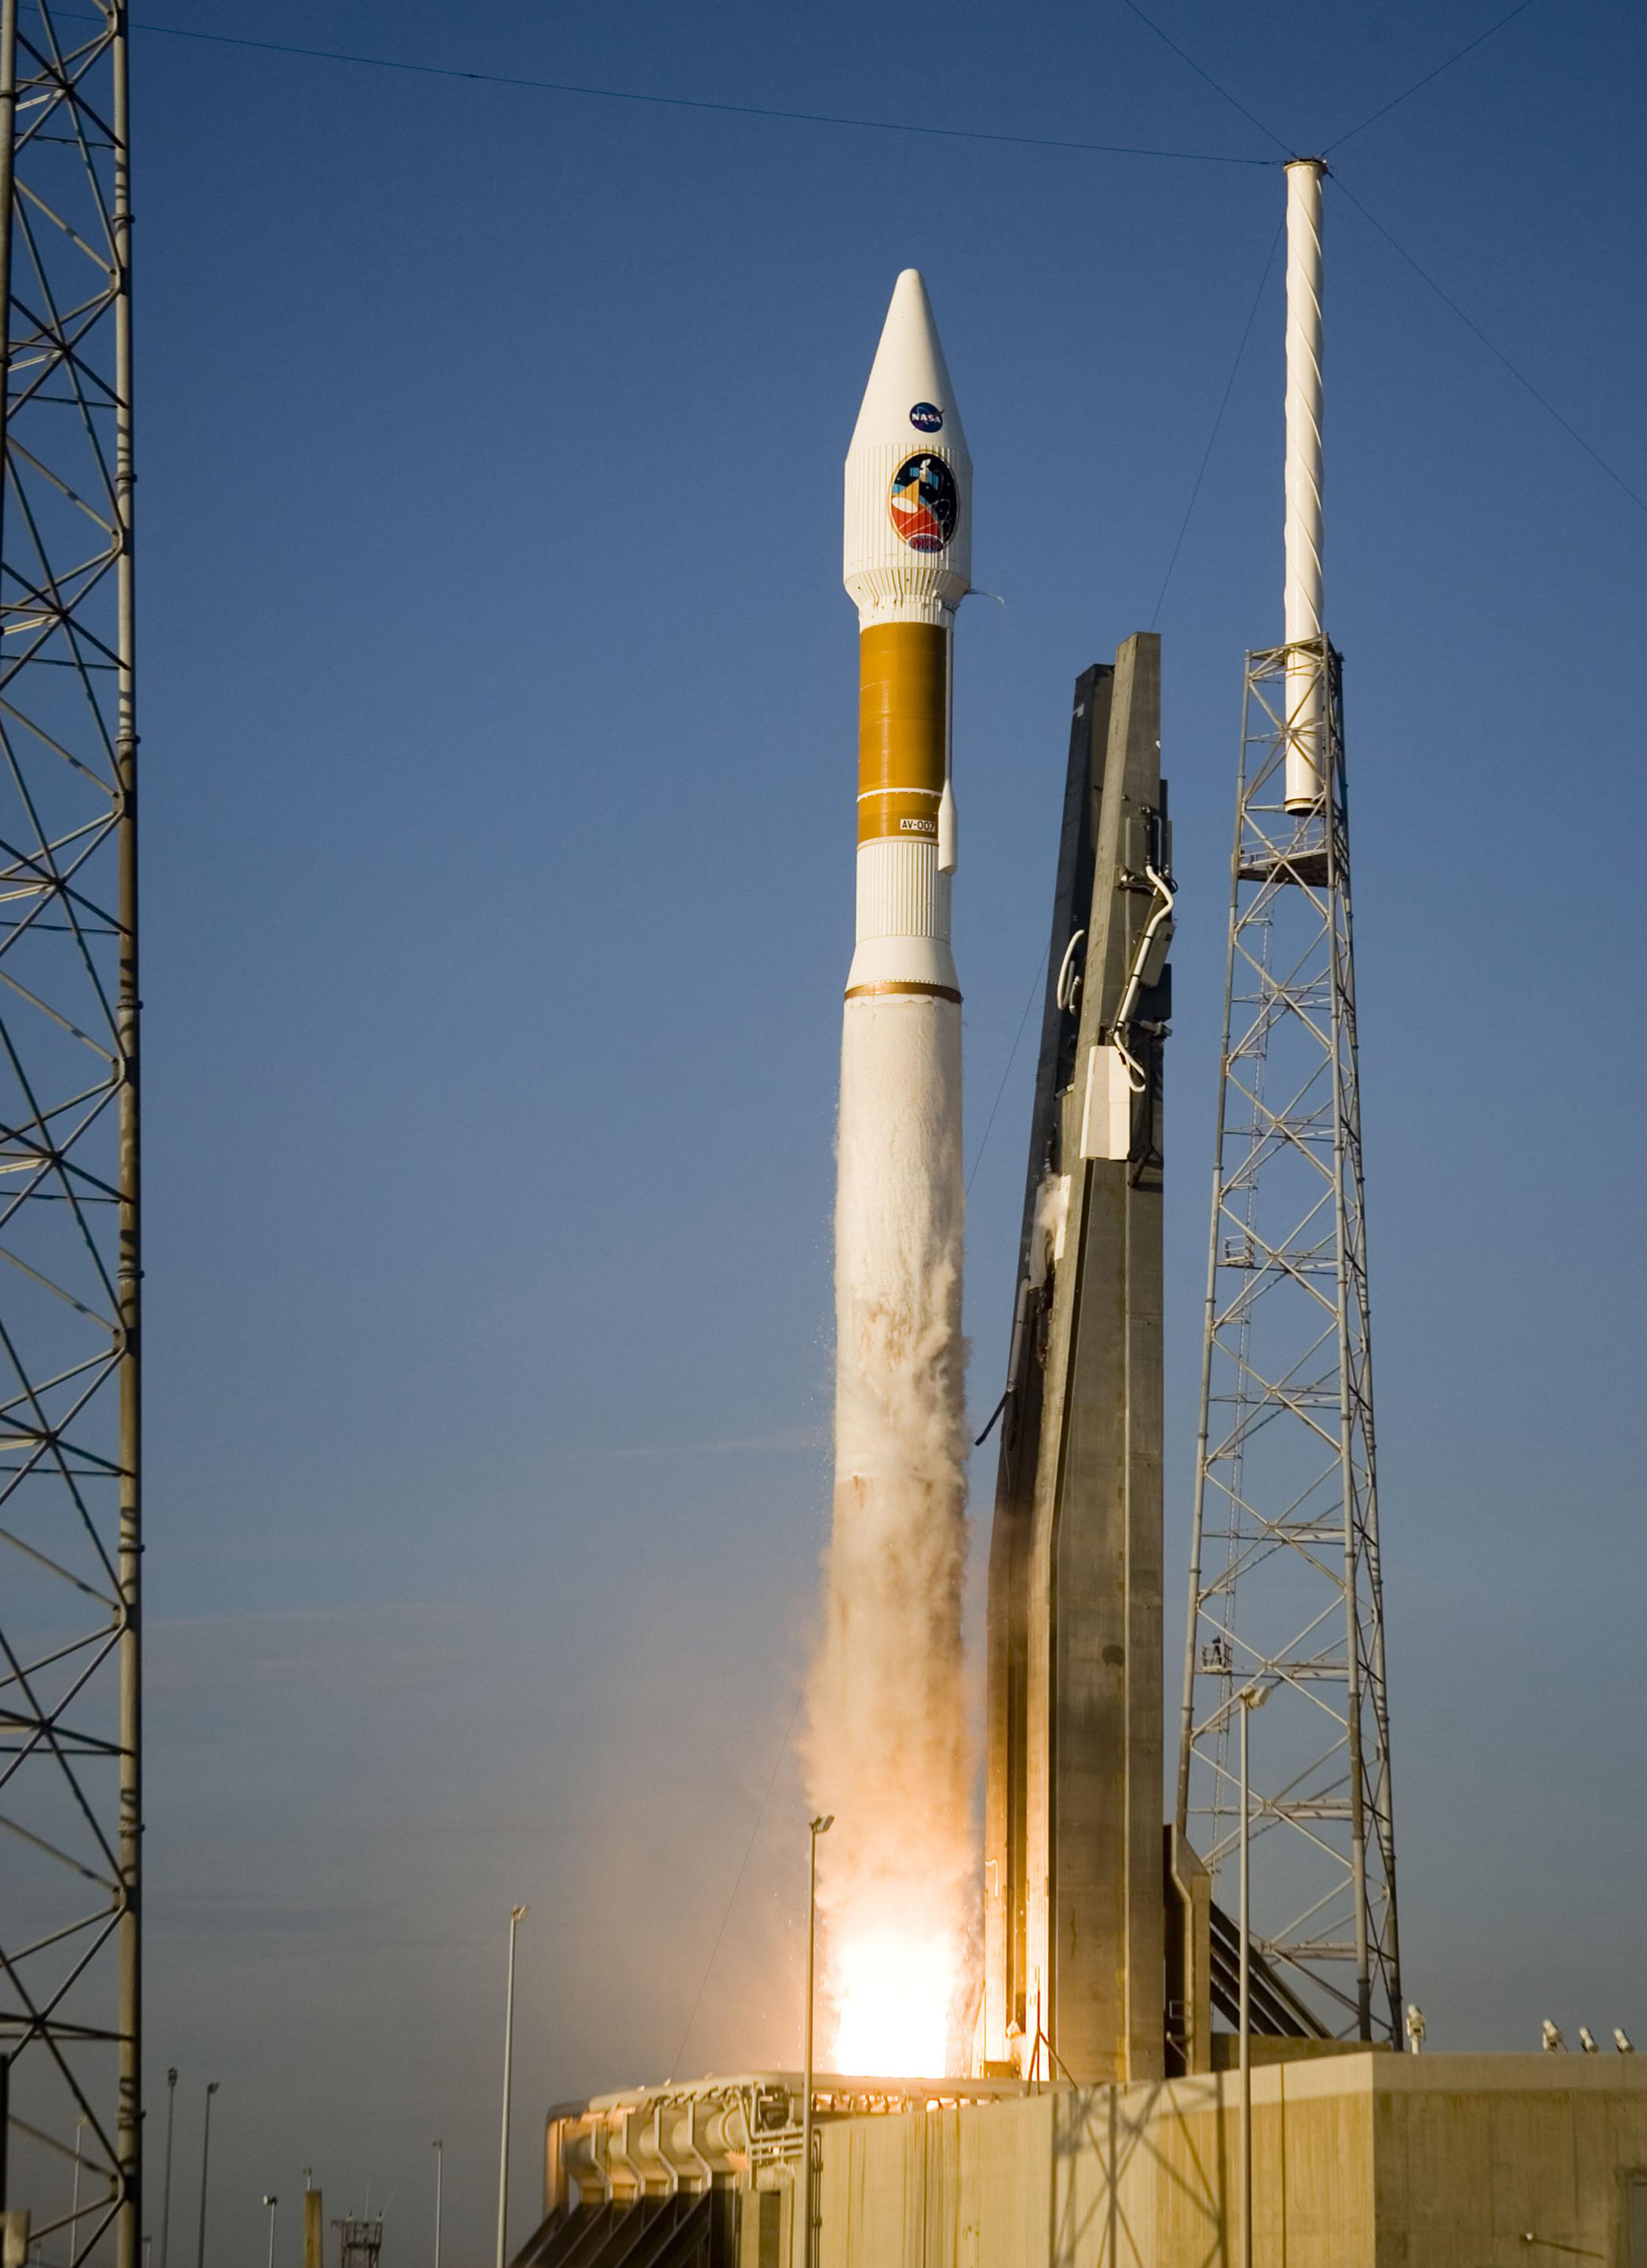

Mars Reconnaissance Orbiter (MRO) Lifts Off

At 7:43 a.m. EDT an Atlas V launch vehicle, 19 stories tall, with a two-ton Mars Reconnaissance Orbiter (MRO) on top, lifts off the pad on Launch Complex 41 at Cape Canaveral Air Force Station in Florida. All systems performed nominally for NASA’s first launch of an Atlas V on an interplanetary mission. MRO established radio contact with controllers 61 minutes after launch and within four minutes of separation from the upper stage. Initial contact came through an antenna at the Japan Aerospace Exploration Agency’s Uchinoura Space Center in southern Japan. Mars is 72 million miles from Earth today, but the spacecraft will travel more than four times that distance on its outbound-arc trajectory to intercept the red planet on March 10, 2006. The orbiter carries six scientific instruments for examining the surface, atmosphere and subsurface of Mars in unprecedented detail from low orbit. NASA expects to get several times more data about Mars from MRO than from all previous Martian missions combined. Researchers will use the instruments to learn more about the history and distribution of Mars’ water. That information will improve understanding of planetary climate change and will help guide the quest to answer whether Mars ever supported life. The orbiter will also evaluate potential landing sites for future missions.

Credit: NASA/JPL/KSC/Lockheed Martin Space Systems